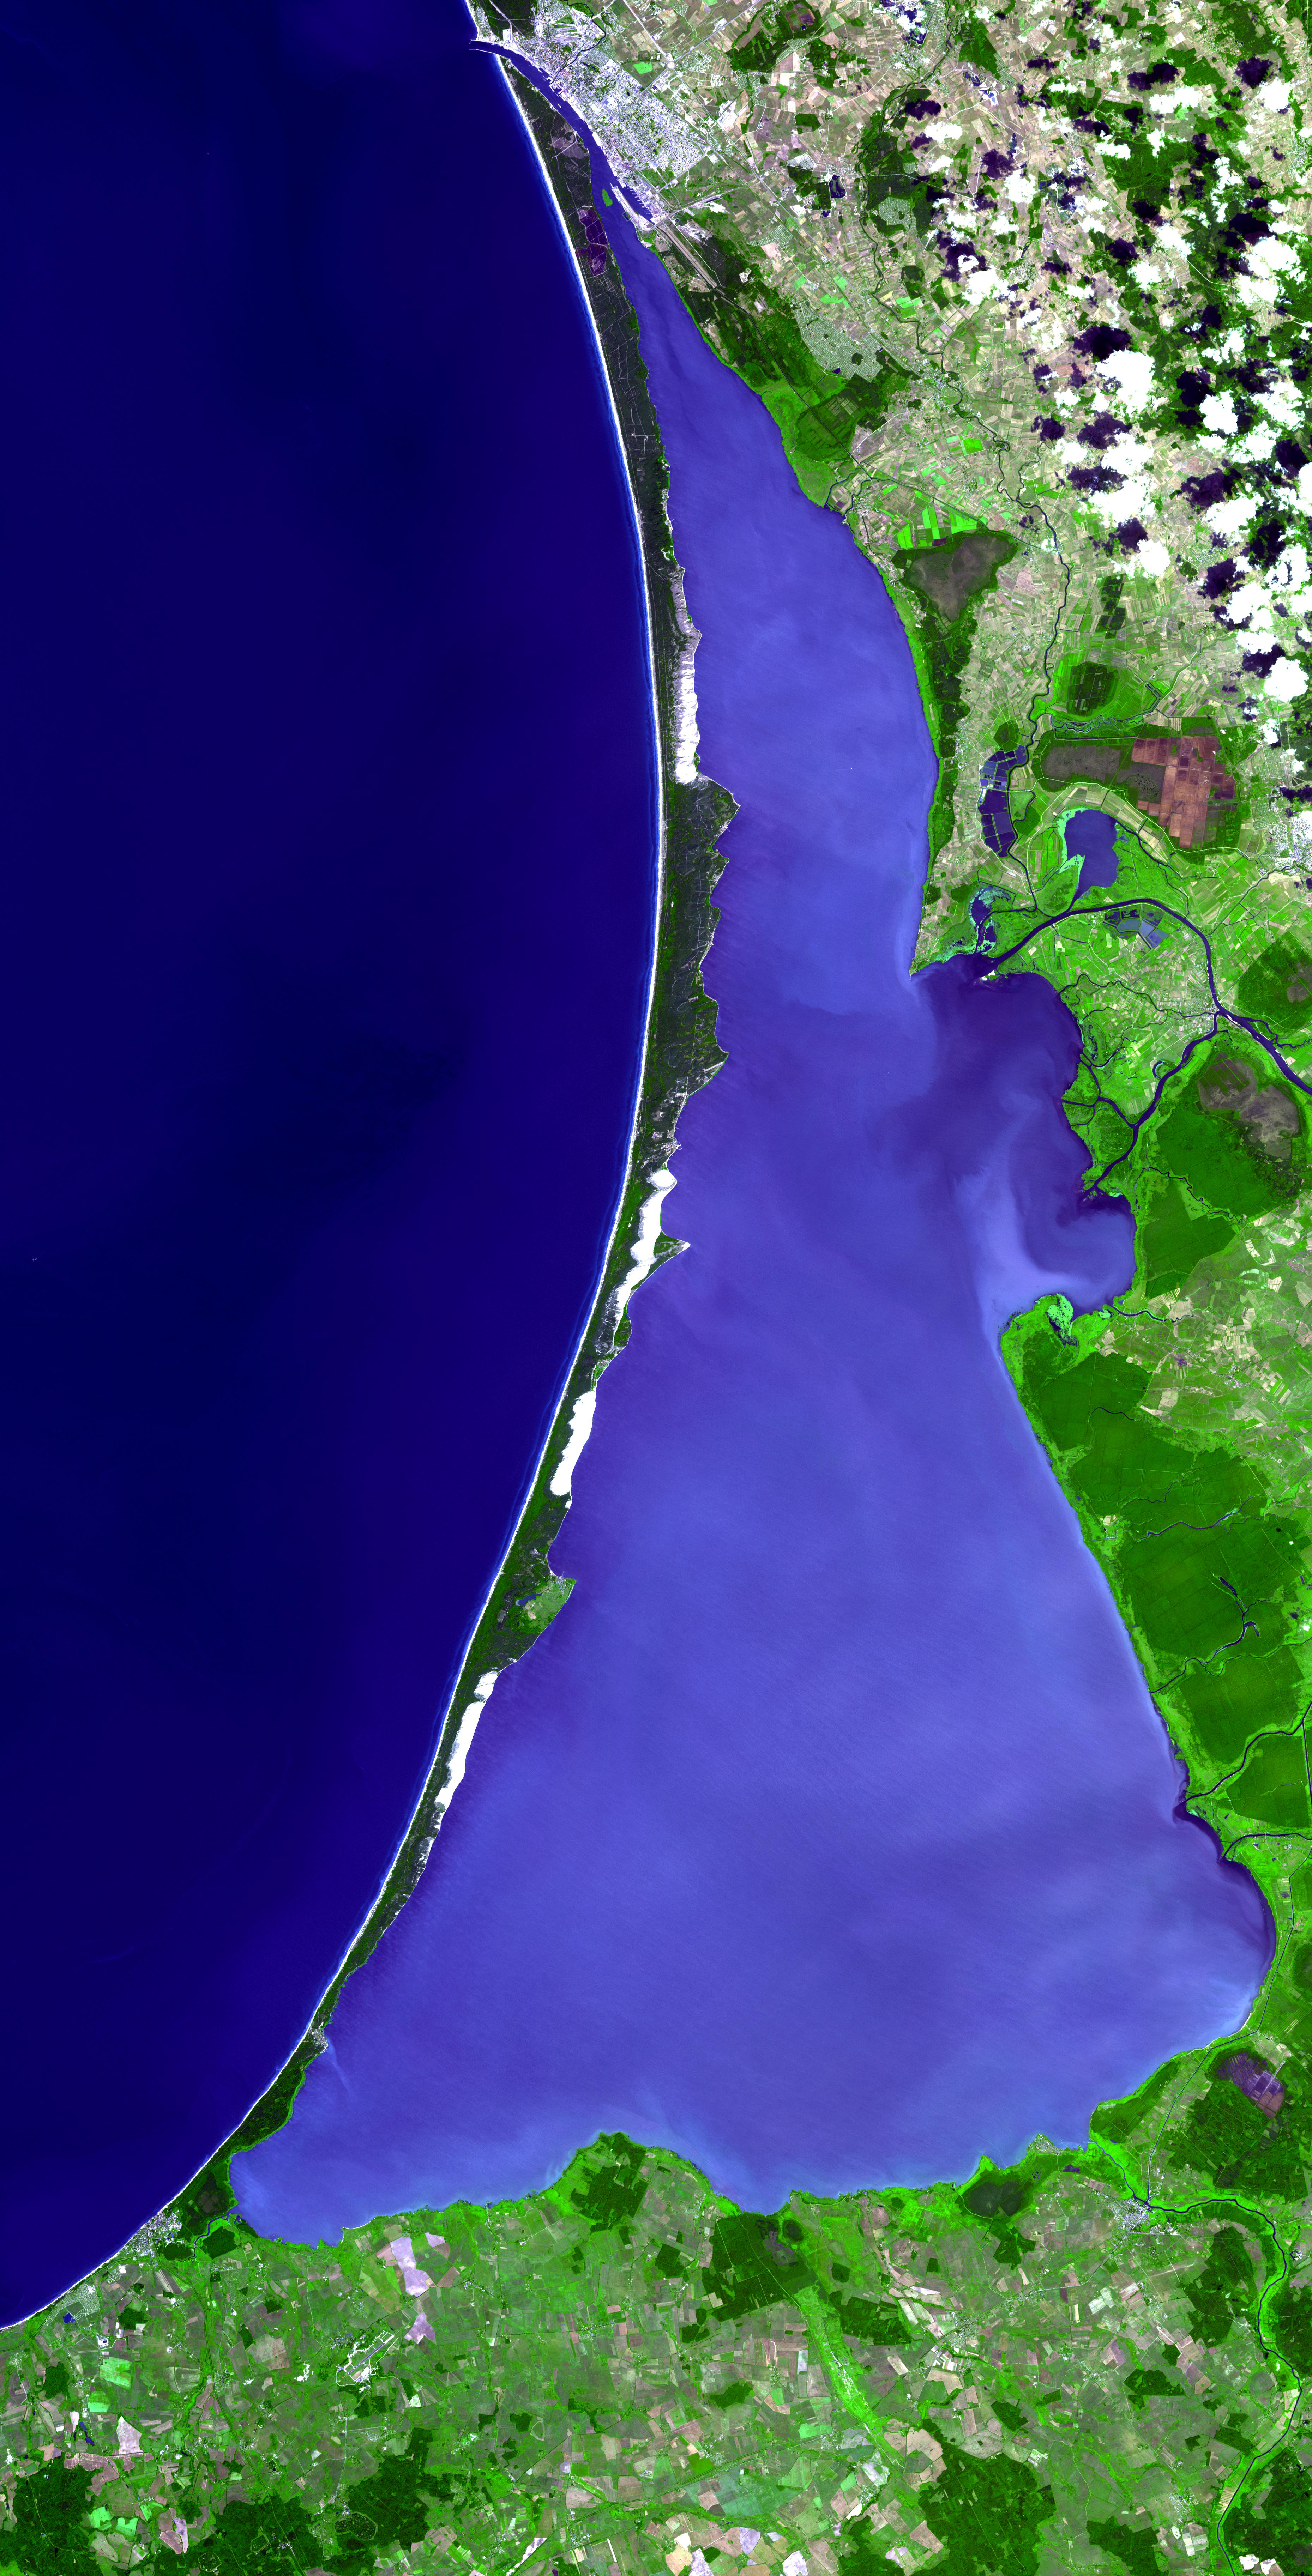

Curonian Spit, Lithuania and Russia

The Curonian Spit in Lithuania and the Russian Federation was inscribed as a UNESCO World Heritage Site in 2000. Human habitation of this elongated sand dune peninsula, 98 km long and 0.4-4 km wide, dates back to prehistoric times. Throughout this period it has been threatened by the natural forces of wind and waves. Its survival to the present day has been made possible only as a result of ceaseless human efforts to combat erosion through stabilization and reforestation projects.

The image covers an area of 55.8 x 109.5 km, was acquired on July 25, 2006, and is located near 55.3 degrees north latitude, 20.9 degrees east longitude.

The U.S. science team is located at NASA’s Jet Propulsion Laboratory, Pasadena, Calif. The Terra mission is part of NASA’s Science Mission Directorate.

Credit: NASA/GSFC/METI/ERSDAC/JAROS, and U.S./Japan ASTER Science Team